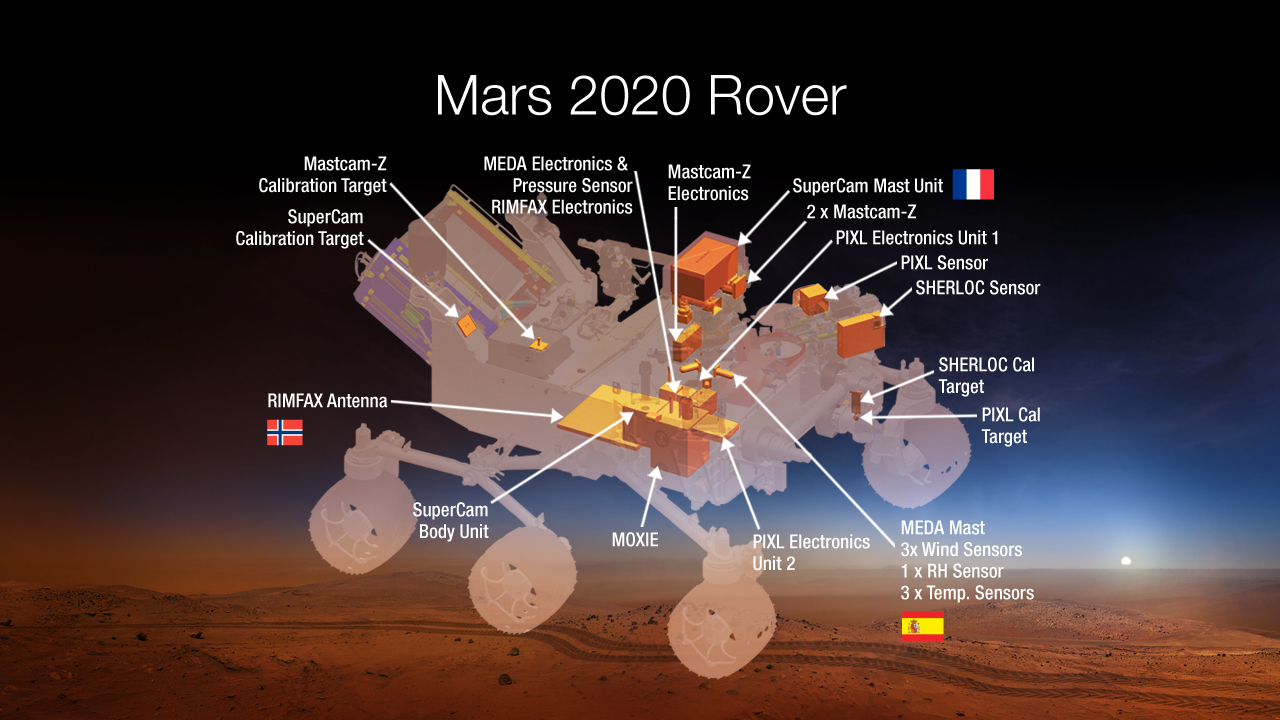

Payload for NASA’s Mars 2020 Rover

This diagram shows components of the investigations payload for NASA’s Mars 2020 rover mission.

Mars 2020 is a mission concept that NASA announced in late 2012 to re-use the basic engineering of Mars Science Laboratory to send a different rover to Mars, with new objectives and instruments, launching in 2020.

NASA’s Jet Propulsion Laboratory, a division of the California Institute of Technology, Pasadena, manages NASA’s Mars Exploration Program for the NASA Science Mission Directorate, Washington.

Credit: NASA